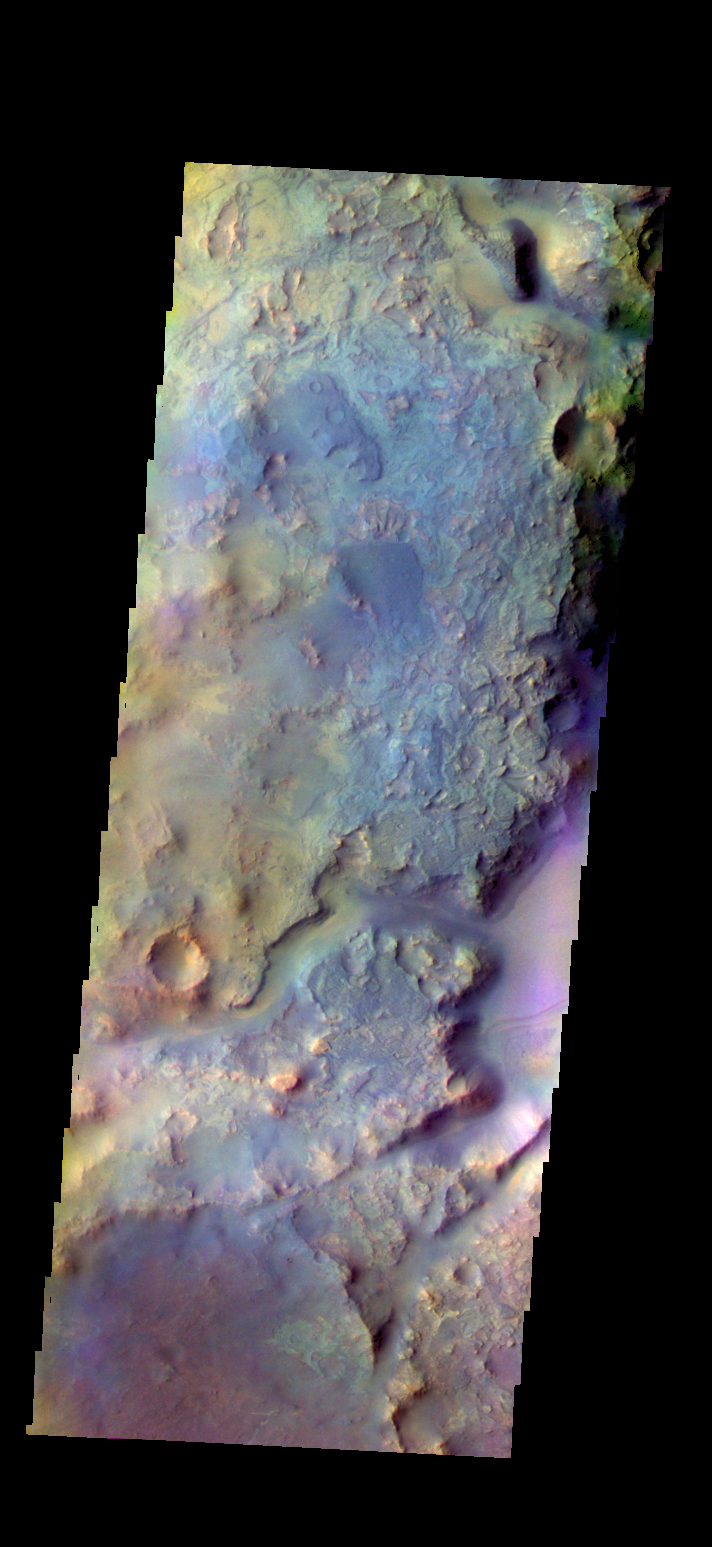

Nili Fossae – False Color

The THEMIS VIS camera contains 5 filters. The data from different filters can be combined in multiple ways to create a false color image. These false color images may reveal subtle variations of the surface not easily identified in a single band image. Today’s false color image shows part Nili Fossae.

Credit: NASA/JPL-Caltech/ASU